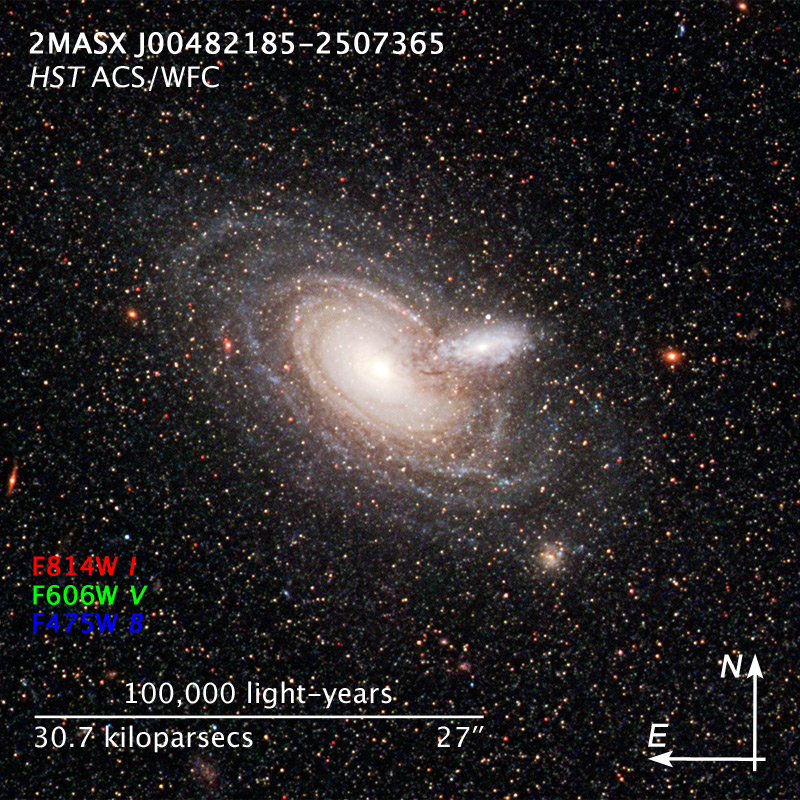

Compass and Scale Image for Overlapping Galaxies 2MASX J00482185-2507365

Object Name: 2MASX J00482185-2507365
Object Description: Overlapping Galaxies
Instrument: HST/ACS/WFC
Filters: F475W (B), F606W (V), and F814W (I)
Exposure Time: 1.9 hours

The image is a composite of separate exposures made by the ACS instrument on the Hubble Space Telescope. Three filters were used to sample broad wavelength ranges. The color results from assigning different hues (colors) to each monochromatic image. In this case, the assigned colors are: Blue: F475W (B) Green: F606W (V) Red: F814W (I)

Credit: NASA, ESA, and Z. Levay (STScI)